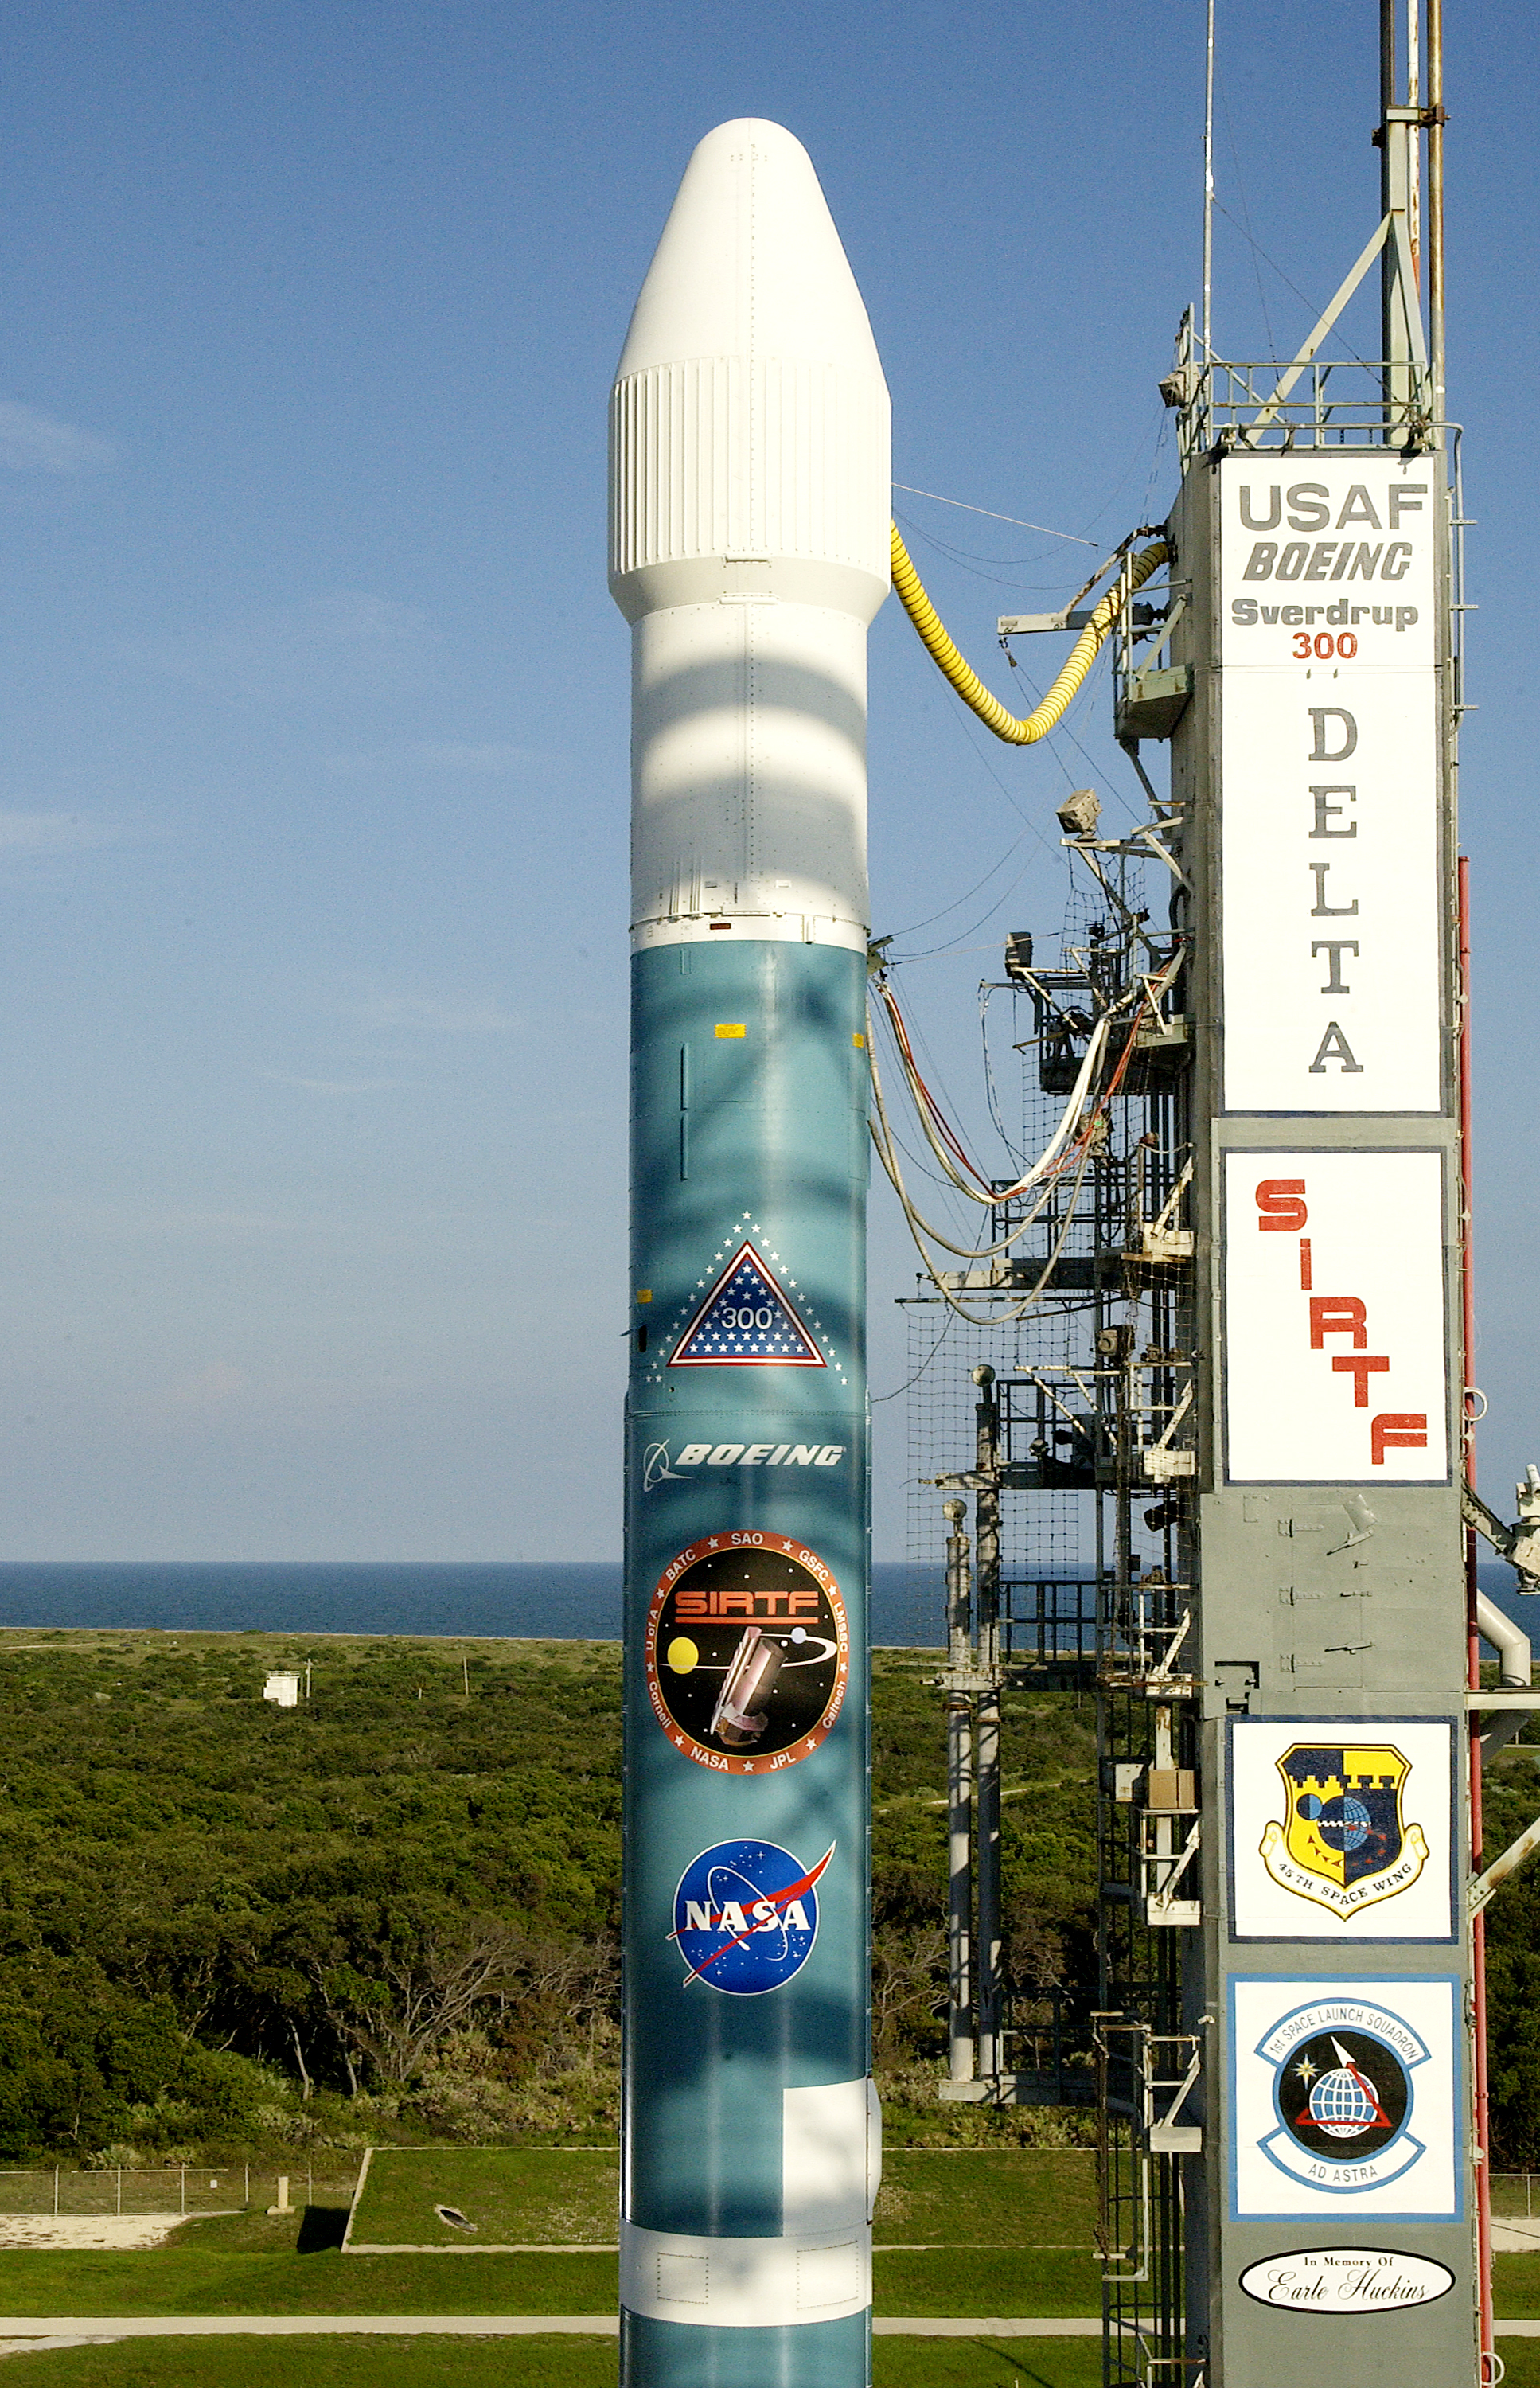

Spitzer's Rocket

The rocked that launched the Spitzer Space Telescope, seen here on August 24, 2003, the day before the launch.

Credit: NASA/KSC